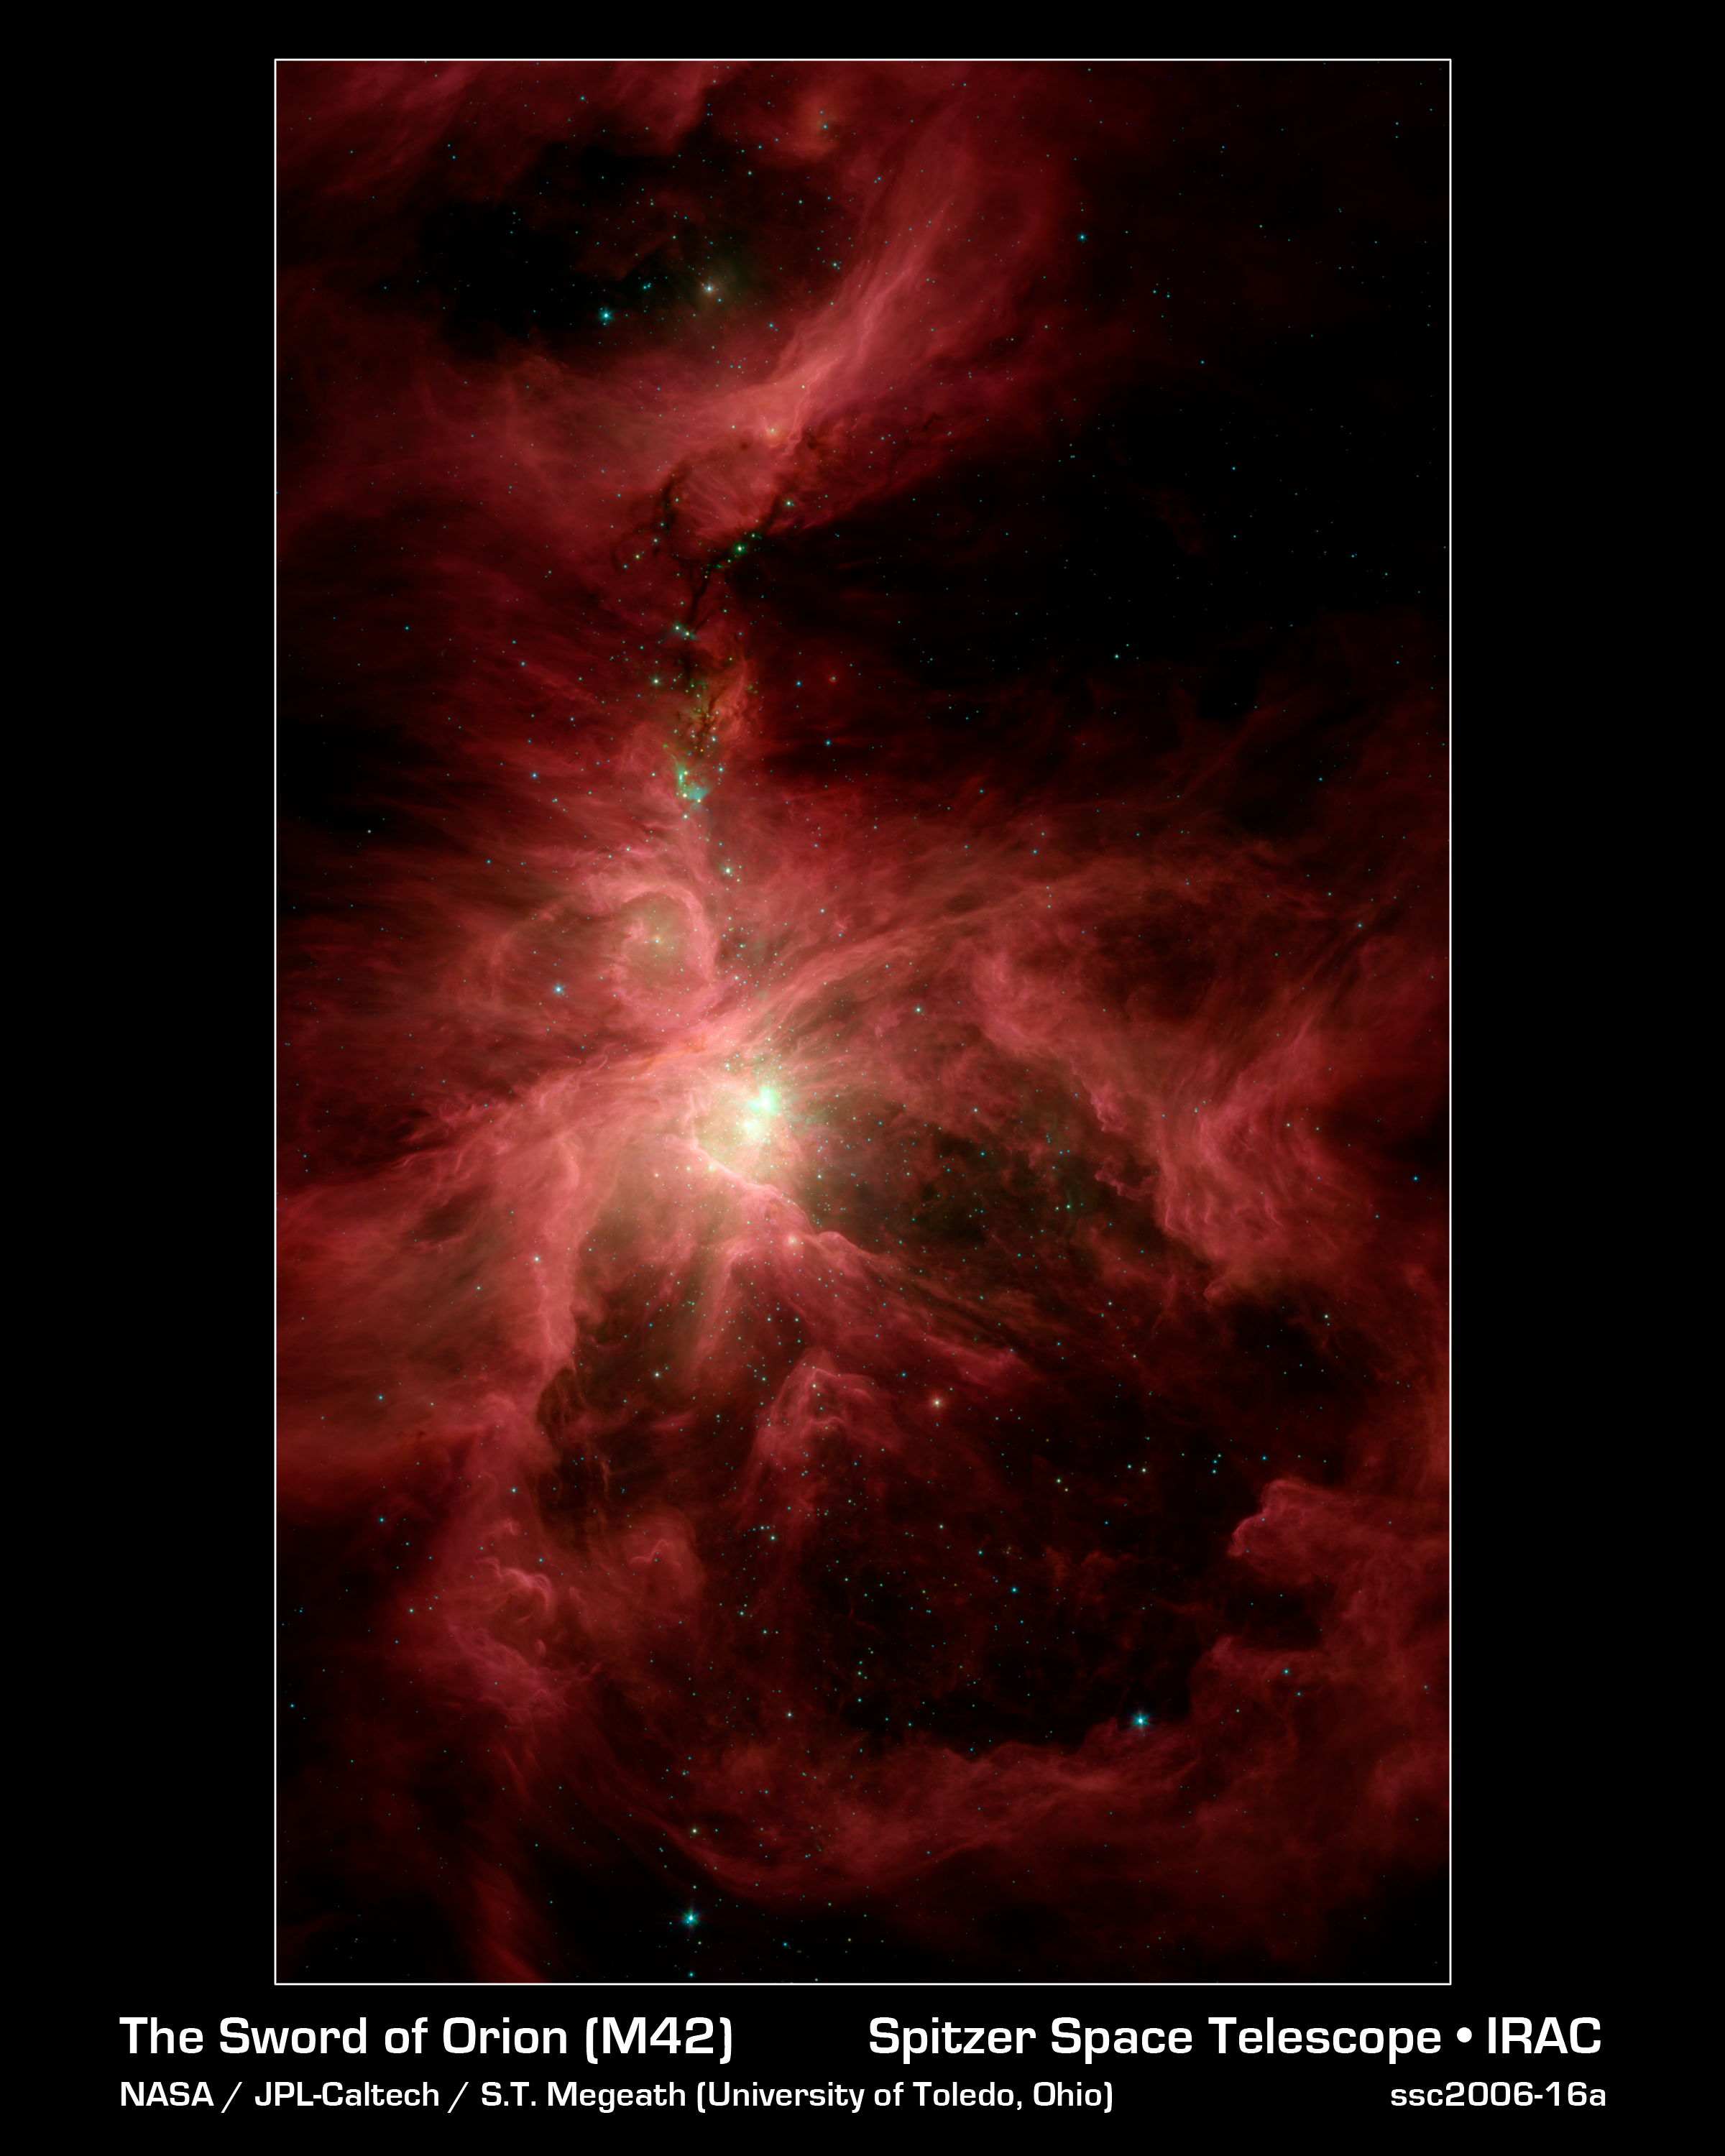

Orion's Inner Beauty

This infrared image from NASA's Spitzer Space Telescope shows the Orion nebula, our closest massive star-making factory, 1,450 light-years from Earth. The nebula is close enough to appear to the naked eye as a fuzzy star in the sword of the popular hunter constellation.

The nebula itself is located on the lower half of the image, surrounded by a ring of dust. It formed in a cold cloud of gas and dust and contains about 1,000 young stars. These stars illuminate the cloud, creating the beautiful nebulosity, or swirls of material, seen here in infrared.

This image shows infrared light captured by Spitzer's infrared array camera. Light with wavelengths of 8 and 5.8 microns (red and orange) comes mainly from dust that has been heated by starlight. Light of 4.5 microns (green) shows hot gas and dust; and light of 3.6 microns (blue) is from starlight.

Credit: NASA/JPL-Caltech/T. Megeath (University of Toledo, Ohio)